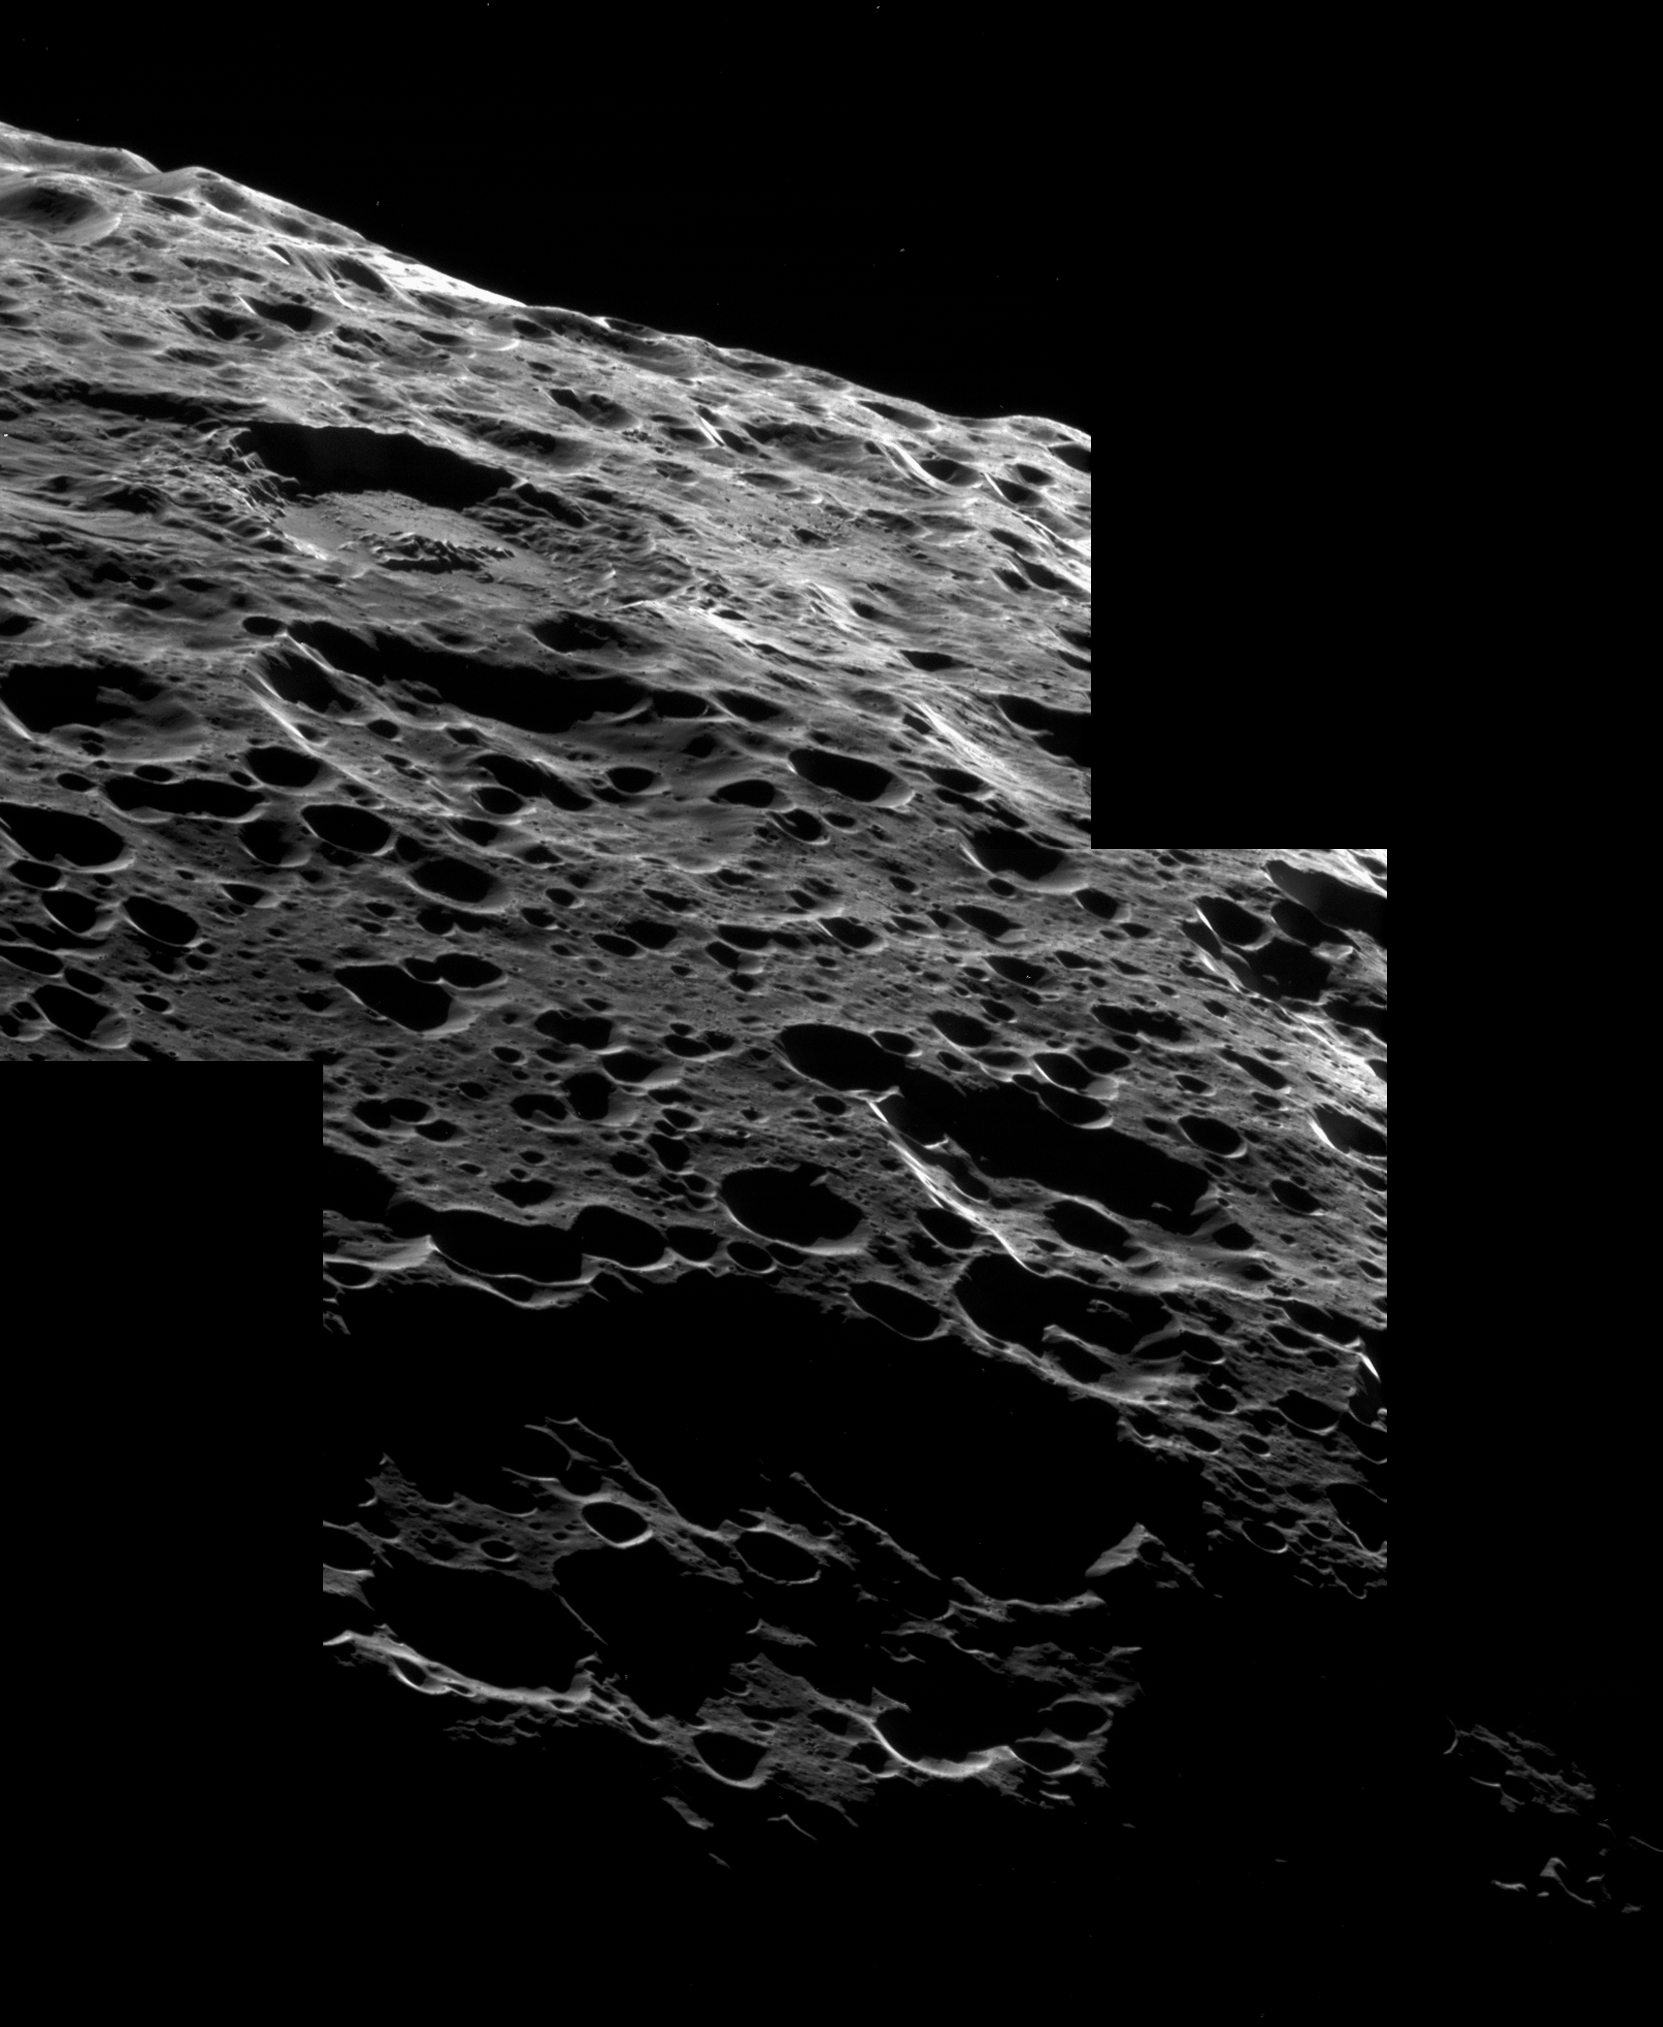

Iapetan Geography

Cassini soars above the many pits and basins in the rolling landscape of Saturn’s moon Iapetus. This mosaic view looks out onto an area close to the northern bright/dark boundary, but still within the dark region, Cassini Regio.

Near upper left is a large crater with terraced walls, a mostly flat floor and a prominent group of peaks in its center. The sharp features make this likely one of the youngest craters in this area of Iapetus. Cassini imaged another similarly flat-floored and relatively fresh crater during its Dec. 2004 Iapetus flyby (see PIA06171).

The mosaic consists of three image footprints across the surface of Iapetus (1,468 kilometers, or 912 miles across). The view is centered on terrain near 43.3 degrees north latitude, 138 degrees west longitude. Image scale is approximately 75 meters (246 feet) per pixel.

The clear spectral filter images in this mosaic were obtained with the Cassini spacecraft narrow-angle camera on Sept. 10, 2007, at a distance of approximately 13,500 kilometers (8,400 miles) from Iapetus and at a sun-Iapetus-spacecraft, or phase, angle of 139 degrees.

The Cassini-Huygens mission is a cooperative project of NASA, the European Space Agency and the Italian Space Agency. The Jet Propulsion Laboratory, a division of the California Institute of Technology in Pasadena, manages the mission for NASA’s Science Mission Directorate, Washington, D.C. The Cassini orbiter and its two onboard cameras were designed, developed and assembled at JPL. The imaging operations center is based at the Space Science Institute in Boulder, Colo.

Credit: NASA/JPL/Space Science Institute